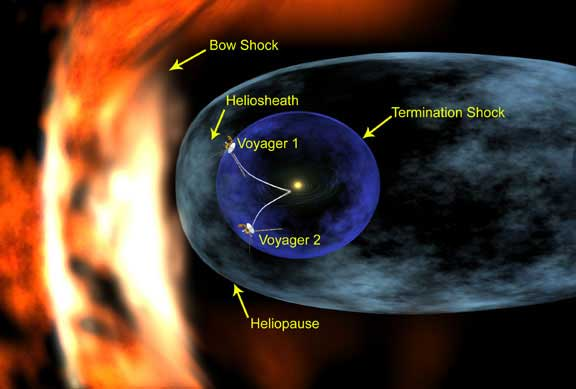

Voyager Approaches Final Frontier (Artist’s Concept)

An artist’s concept illustrates the positions of the Voyager spacecraft in relation to structures formed around our Sun by the solar wind. Also illustrated is the termination shock, a violent region the spacecraft must pass through before reaching the outer limits of the solar system. At the termination shock, the supersonic solar wind abruptly slows from an average speed of 400 kilometers per second to less than 100 kilometer per second (900,000 to less than 225,000 miles per hour). Beyond the termination shock is the solar system’s final frontier, the heliosheath, a vast region where the turbulent and hot solar wind is compressed as it presses outward against the interstellar wind that is beyond the heliopause. A bow shock likely forms as the interstellar wind approaches and is deflected around the heliosphere, forcing it into a teardrop-shaped structure with a long, comet-like tail.

The exact location of the termination shock is unknown, and it originally was thought to be closer to the Sun than Voyager 1 currently is. As Voyager 1 cruised ever farther from the Sun, it confirmed that all the planets are inside an immense bubble blown by the solar wind and the termination shock was much more distant.

Credit: NASA/JPL/Walt Feimer